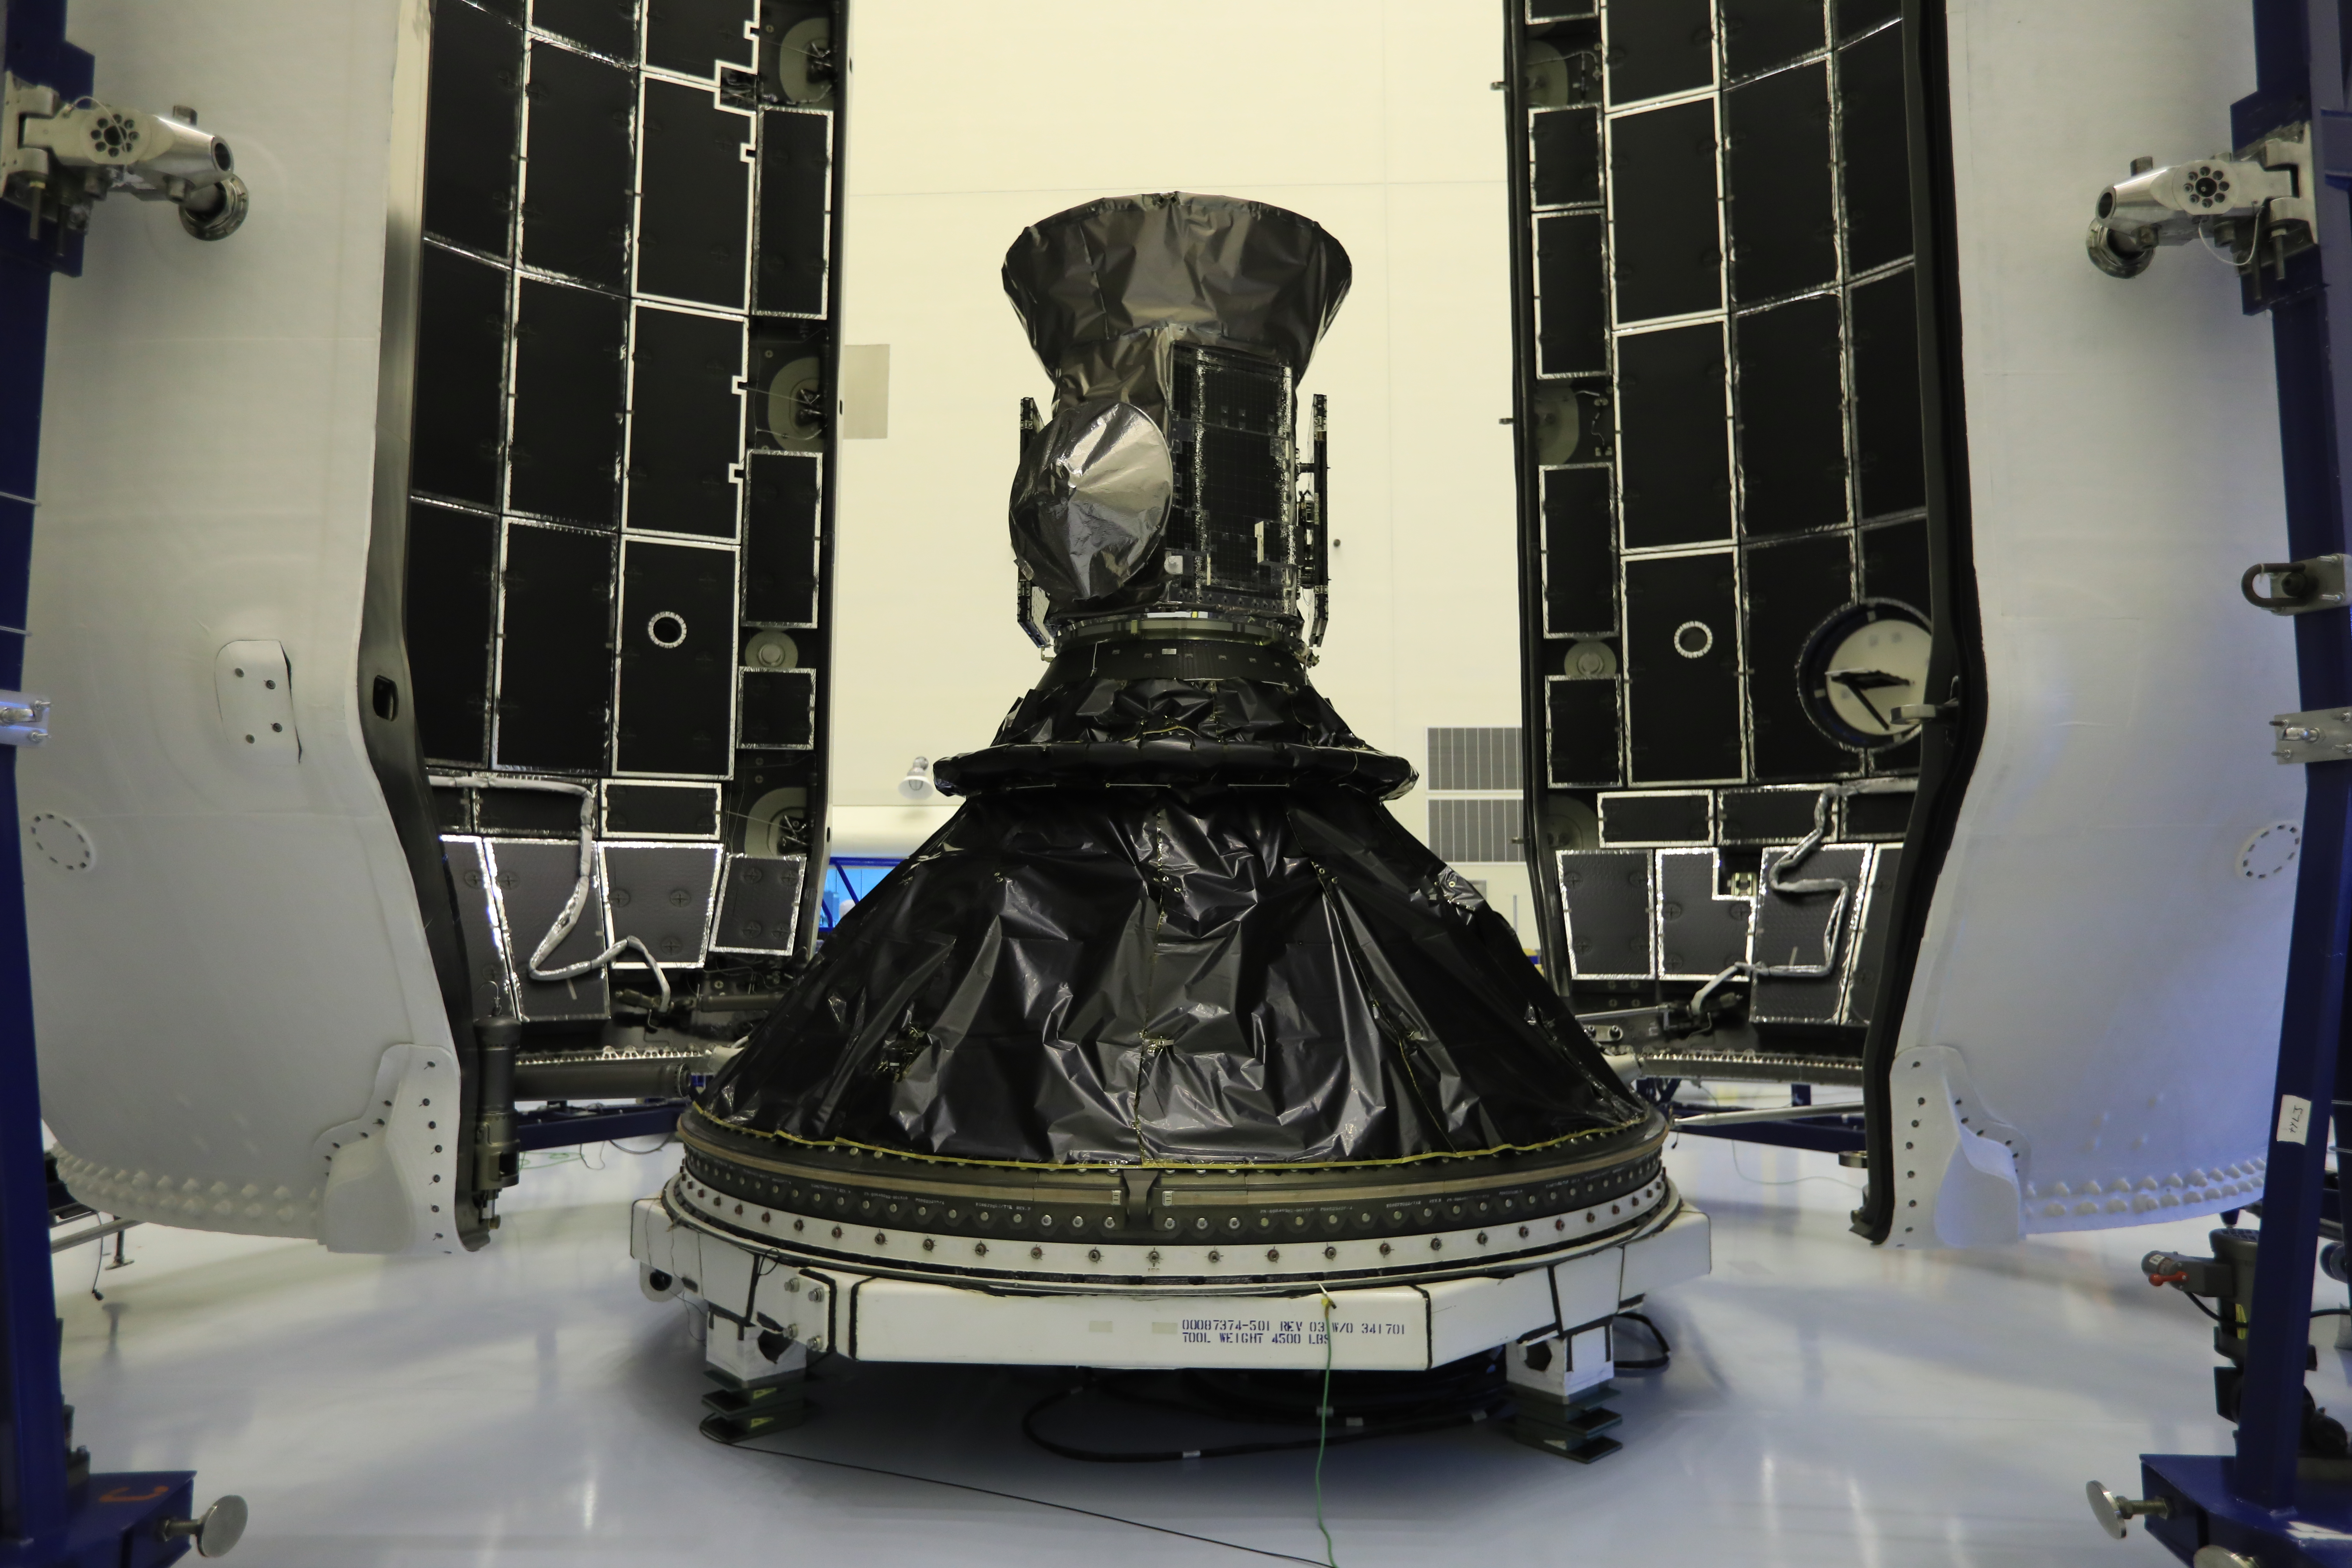

Inside the Payload Hazardous Servicing Facility at NASA's Kennedy Space Center in Florida, NASA's Transiting Exoplanet Survey Satellite (TESS) is being prepared for encapsulation in the SpaceX payload fairing. The satellite is scheduled to launch atop a SpaceX Falcon 9 rocket from Space Launch Complex 40 at Cape Canaveral Air Force Station on April 16. The satellite is the next step in NASA's search for planets outside our solar system, known as exoplanets. TESS is a NASA Astrophysics Explorer mission led and operated by MIT in Cambridge, Massachusetts, and managed by NASA’s Goddard Space Flight Center in Greenbelt, Maryland. Dr. George Ricker of MIT’s Kavli Institute for Astrophysics and Space Research serves as principal investigator for the mission. Additional partners include Orbital ATK, NASA’s Ames Research Center, the Harvard-Smithsonian Center for Astrophysics and the Space Telescope Science Institute. More than a dozen universities, research institutes and observatories worldwide are participants in the mission. NASA’s Launch Services Program is responsible for launch management.

Credit: NASA/Kim L. Shiflett